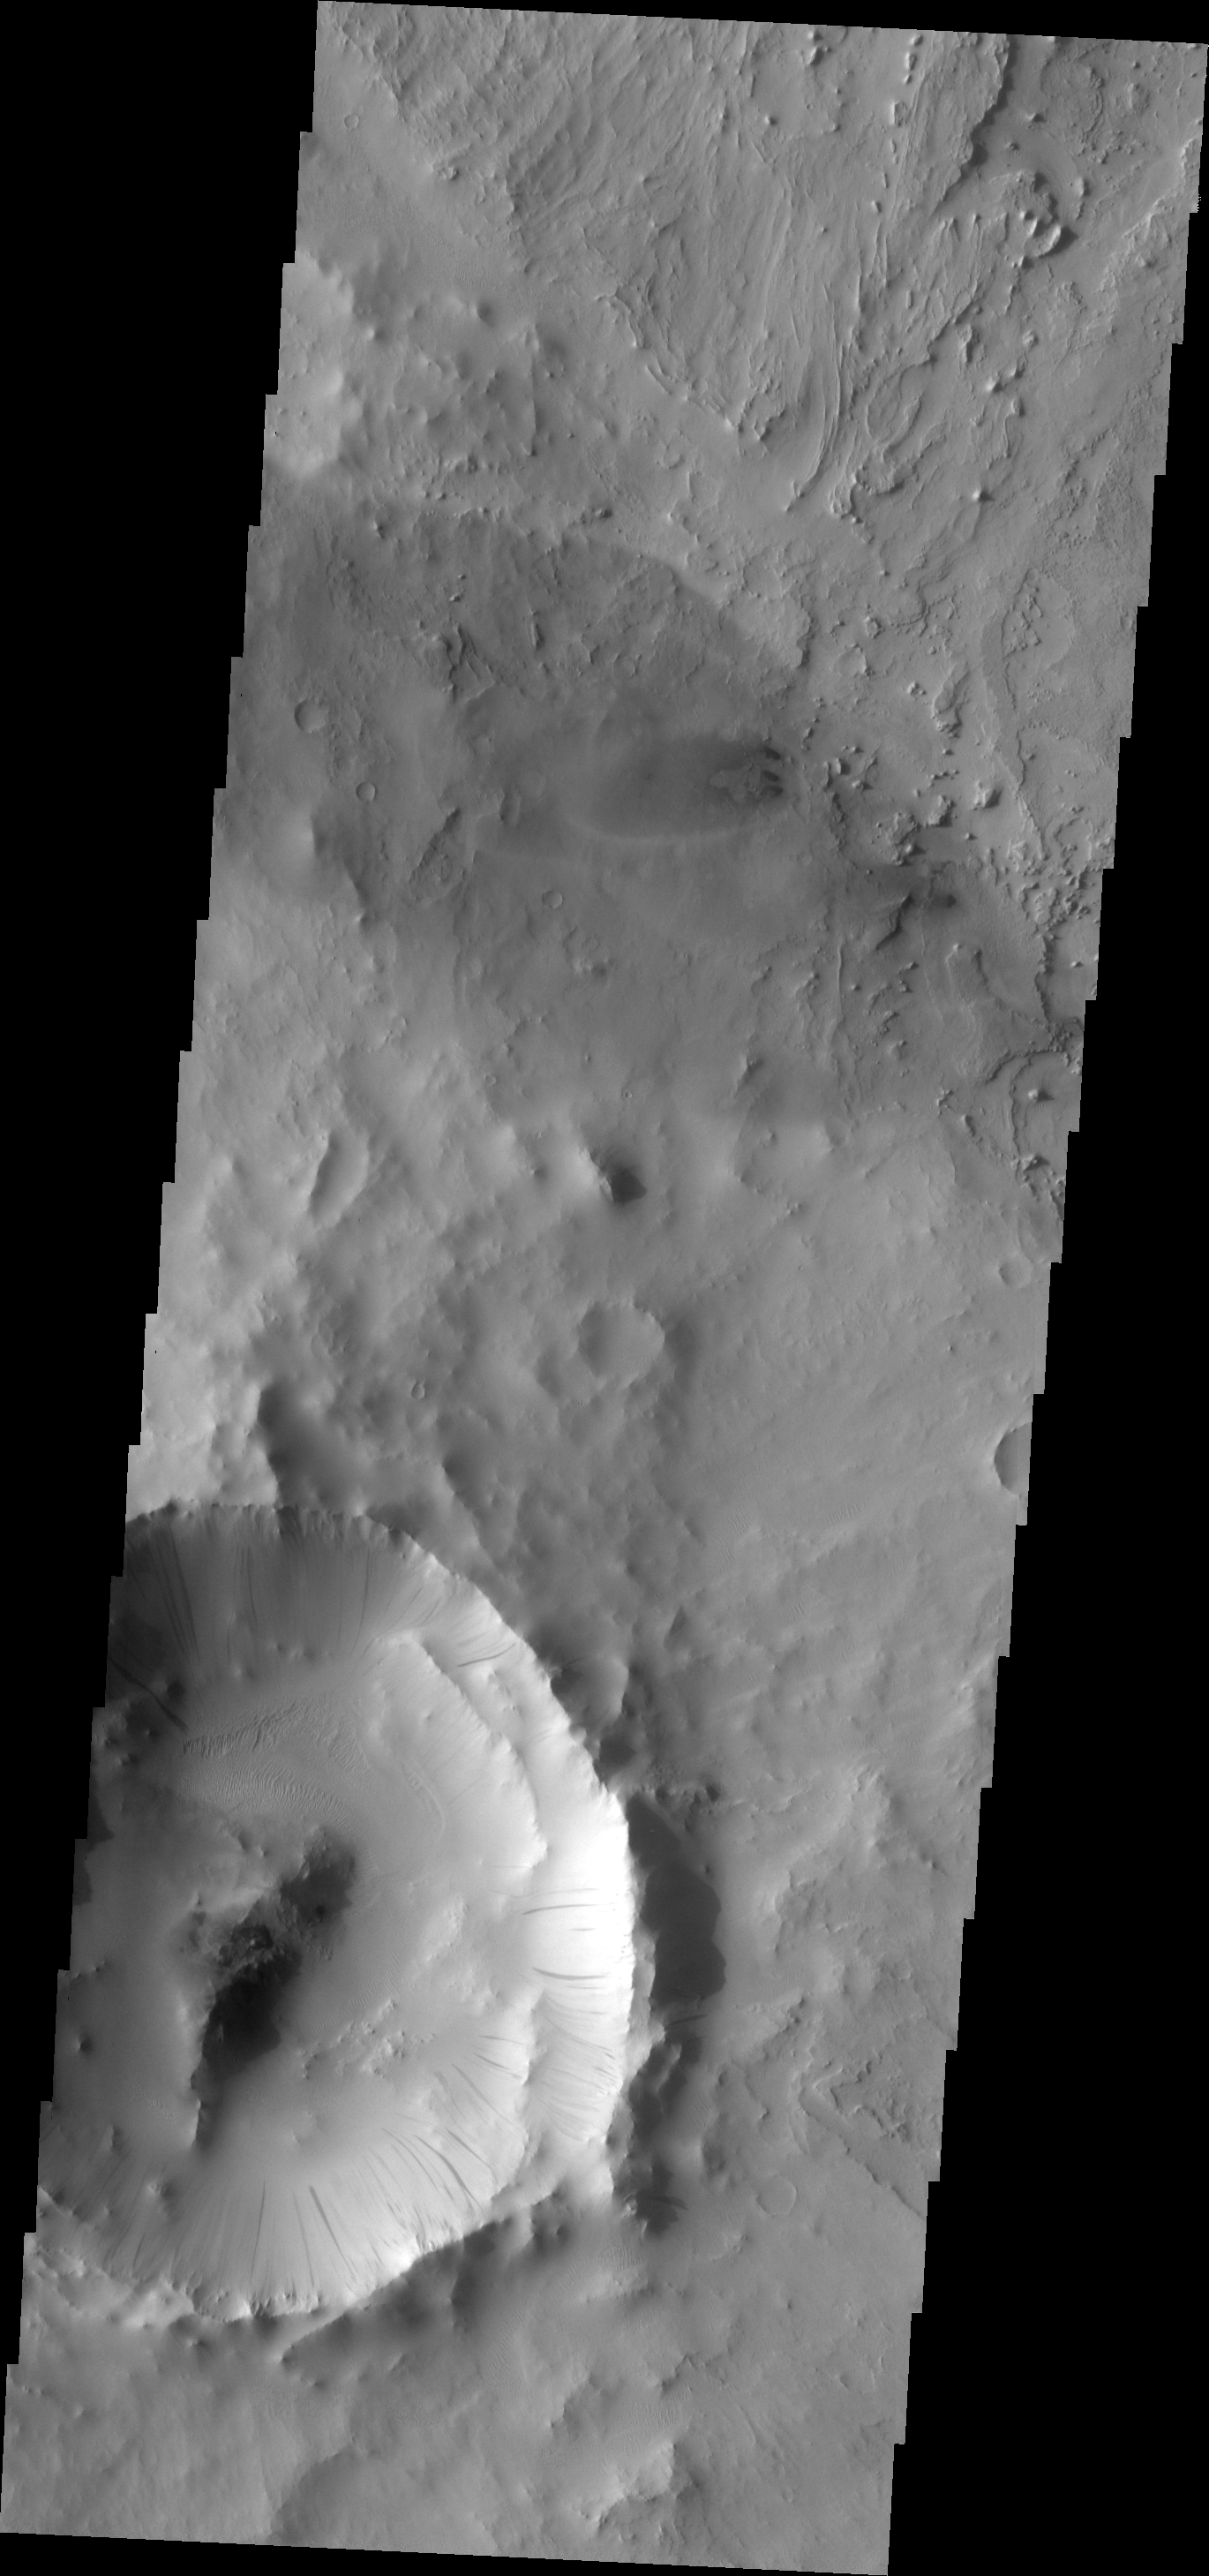

Dark Slope Streaks

Numerous dark slope streaks mark the inner rim of this small impact crater within Tikhonravov Crater. Just to the north of the small crater are several small sand dunes.

Image information: VIS instrument. Latitude 12.9N, Longitude 37.3E. 18 meter/pixel resolution.

Please see the THEMIS Data Citation Note for details on crediting THEMIS images.

Note: this THEMIS visual image has not been radiometrically nor geometrically calibrated for this preliminary release. An empirical correction has been performed to remove instrumental effects. A linear shift has been applied in the cross-track and down-track direction to approximate spacecraft and planetary motion. Fully calibrated and geometrically projected images will be released through the Planetary Data System in accordance with Project policies at a later time.

NASA’s Jet Propulsion Laboratory manages the 2001 Mars Odyssey mission for NASA’s Office of Space Science, Washington, D.C. The Thermal Emission Imaging System (THEMIS) was developed by Arizona State University, Tempe, in collaboration with Raytheon Santa Barbara Remote Sensing. The THEMIS investigation is led by Dr. Philip Christensen at Arizona State University. Lockheed Martin Astronautics, Denver, is the prime contractor for the Odyssey project, and developed and built the orbiter. Mission operations are conducted jointly from Lockheed Martin and from JPL, a division of the California Institute of Technology in Pasadena.

Credit: NASA/JPL/ASU